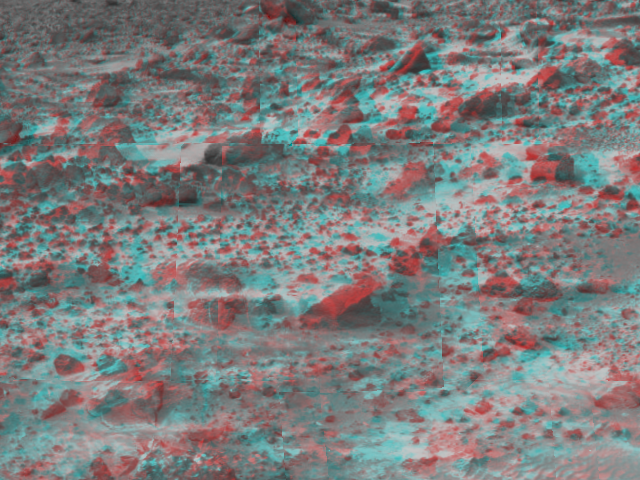

Martian Terrain – 3-D

This area of terrain near the Sagan Memorial Station was taken on Sol 3 by the Imager for Mars Pathfinder (IMP). 3D glasses are necessary to identify surface detail.

The IMP is a stereo imaging system with color capability provided by 24 selectable filters — twelve filters per “eye.” It stands 1.8 meters above the Martian surface, and has a resolution of two millimeters at a range of two meters.

Mars Pathfinder is the second in NASA’s Discovery program of low-cost spacecraft with highly focused science goals. The Jet Propulsion Laboratory, Pasadena, CA, developed and manages the Mars Pathfinder mission for NASA’s Office of Space Science, Washington, D.C. JPL is an operating division of the California Institute of Technology (Caltech). The Imager for Mars Pathfinder (IMP) was developed by the University of Arizona Lunar and Planetary Laboratory under contract to JPL. Peter Smith is the Principal Investigator.

Click below to see the left and right views individually.

Left
Right
Photojournal note: Sojourner spent 83 days of a planned seven-day mission exploring the Martian terrain, acquiring images, and taking chemical, atmospheric and other measurements. The final data transmission received from Pathfinder was at 10:23 UTC on September 27, 1997. Although mission managers tried to restore full communications during the following five months, the successful mission was terminated on March 10, 1998.

Credit: NASA/JPL